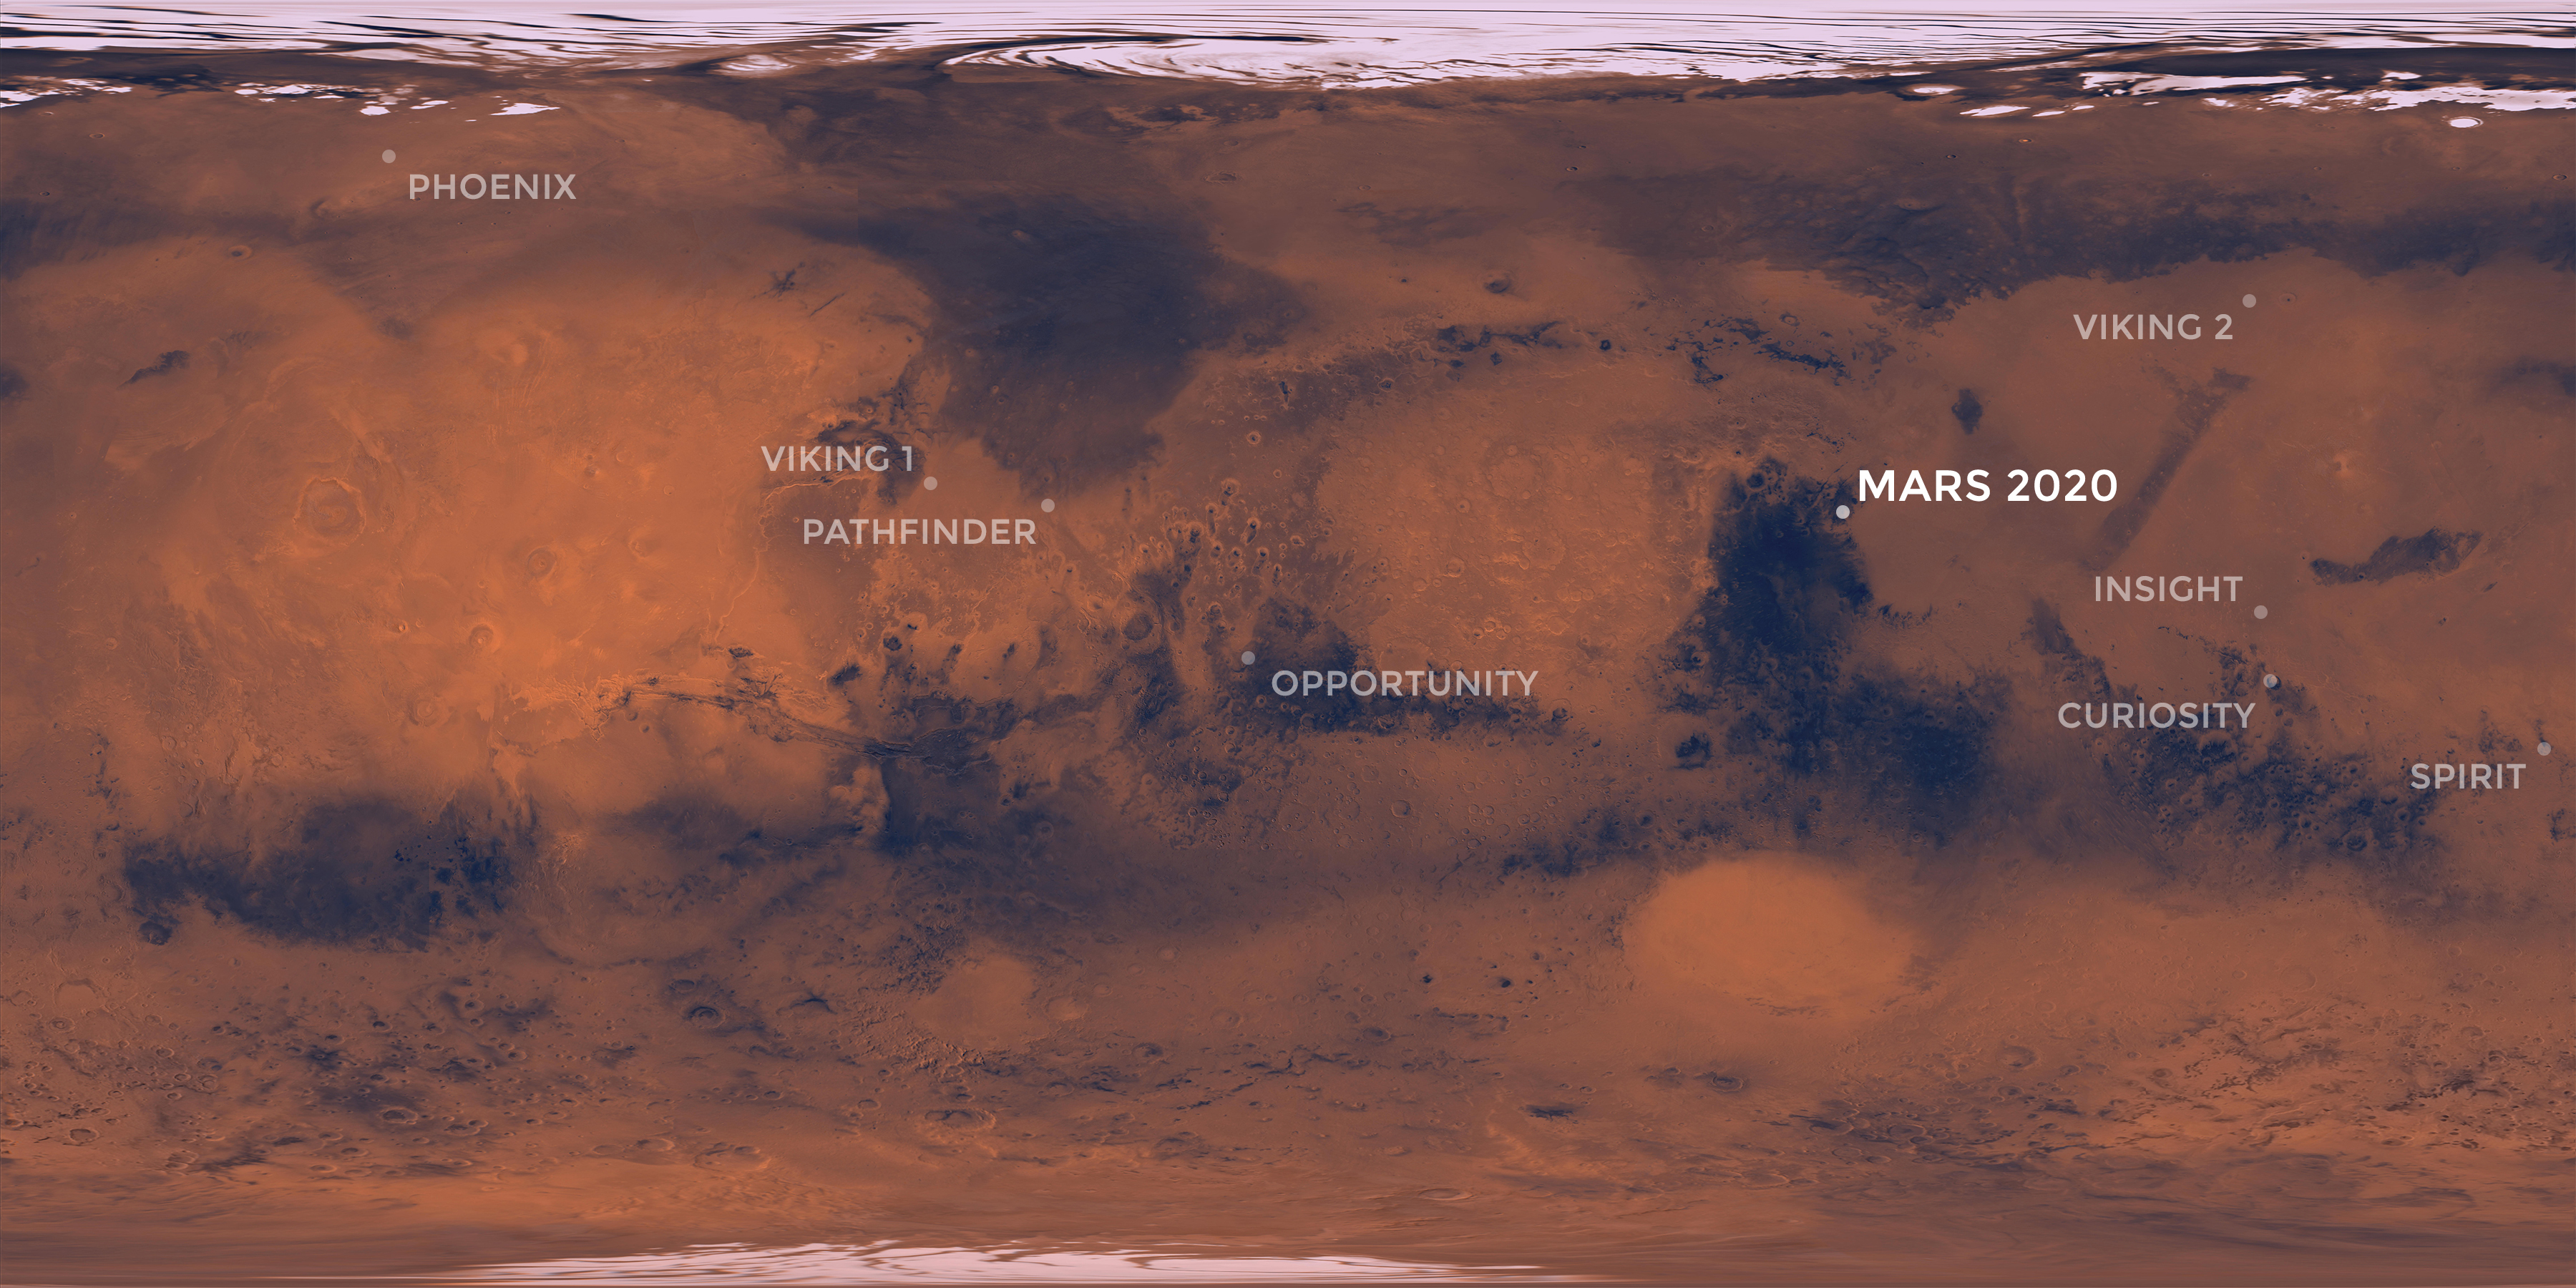

Map of NASA’s Mars Landing Sites

This map of the Red Planet shows Jezero Crater, where NASA’s Mars 2020 rover is scheduled to land in February 2021. Also included are the locations where all of NASA’s other successful Mars missions touched down.

JPL is building and will manage operations of the Mars 2020 rover for the NASA Science Mission Directorate at the agency’s headquarters in Washington.

Credit: NASA/JPL-Caltech